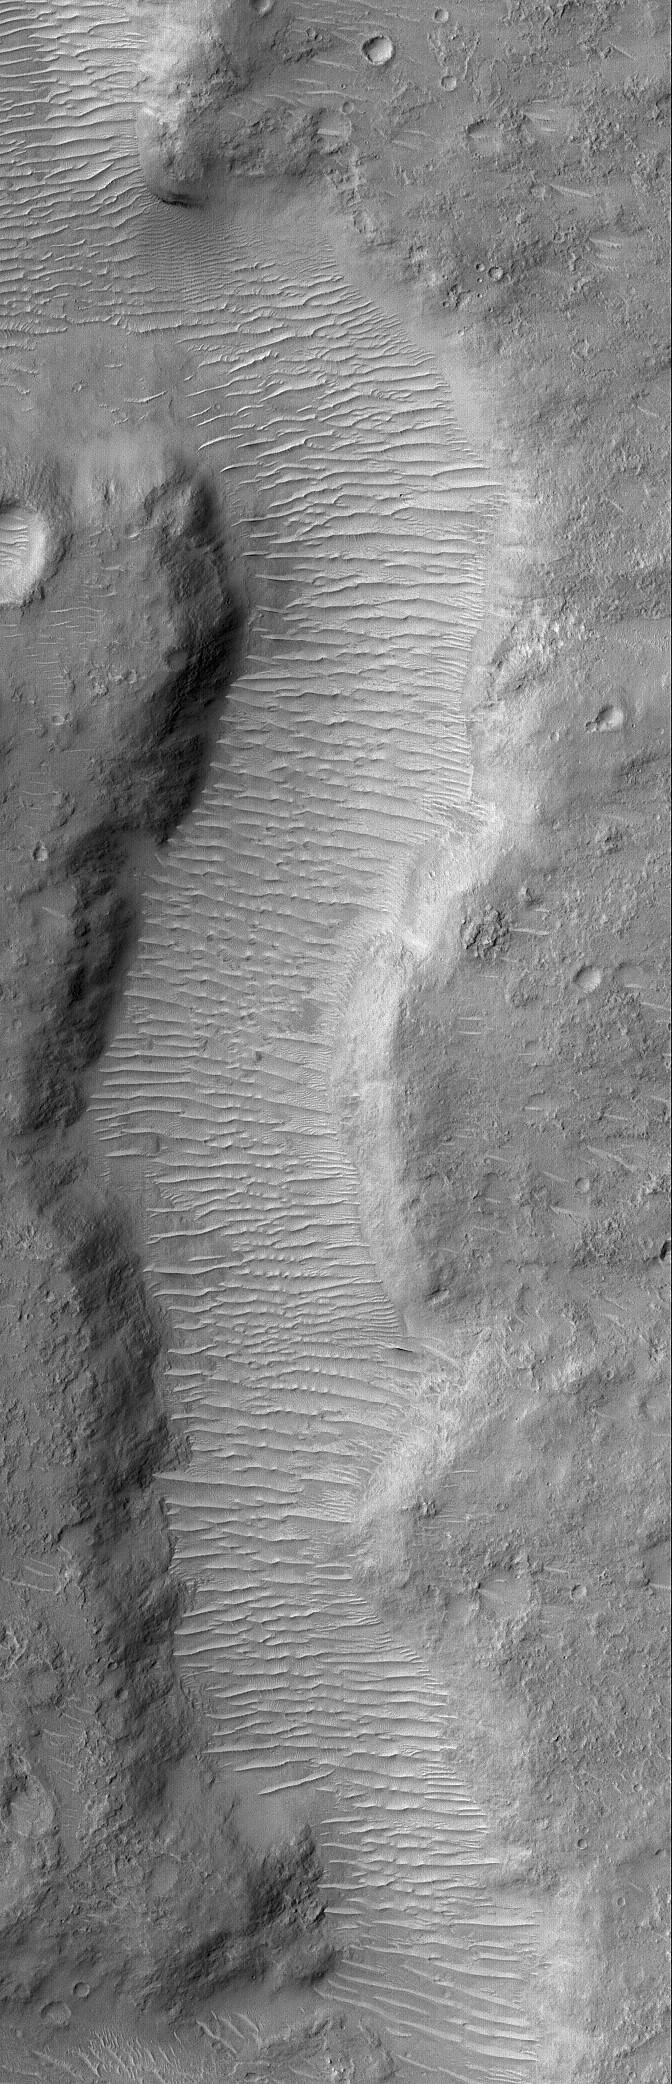

Valley Segment

25 September 2004
This Mars Global Surveyor (MGS) Mars Orbiter Camera (MOC) image shows a small segment of a martian valley located near 0.5°N, 246.4°W. The valley floor is covered by a plethora of large, windblown ripples. The image covers an area approximately 3 km (1.9 mi) across and is illuminated by sunlight from the upper left.

Credit: NASA/JPL/Malin Space Science Systems